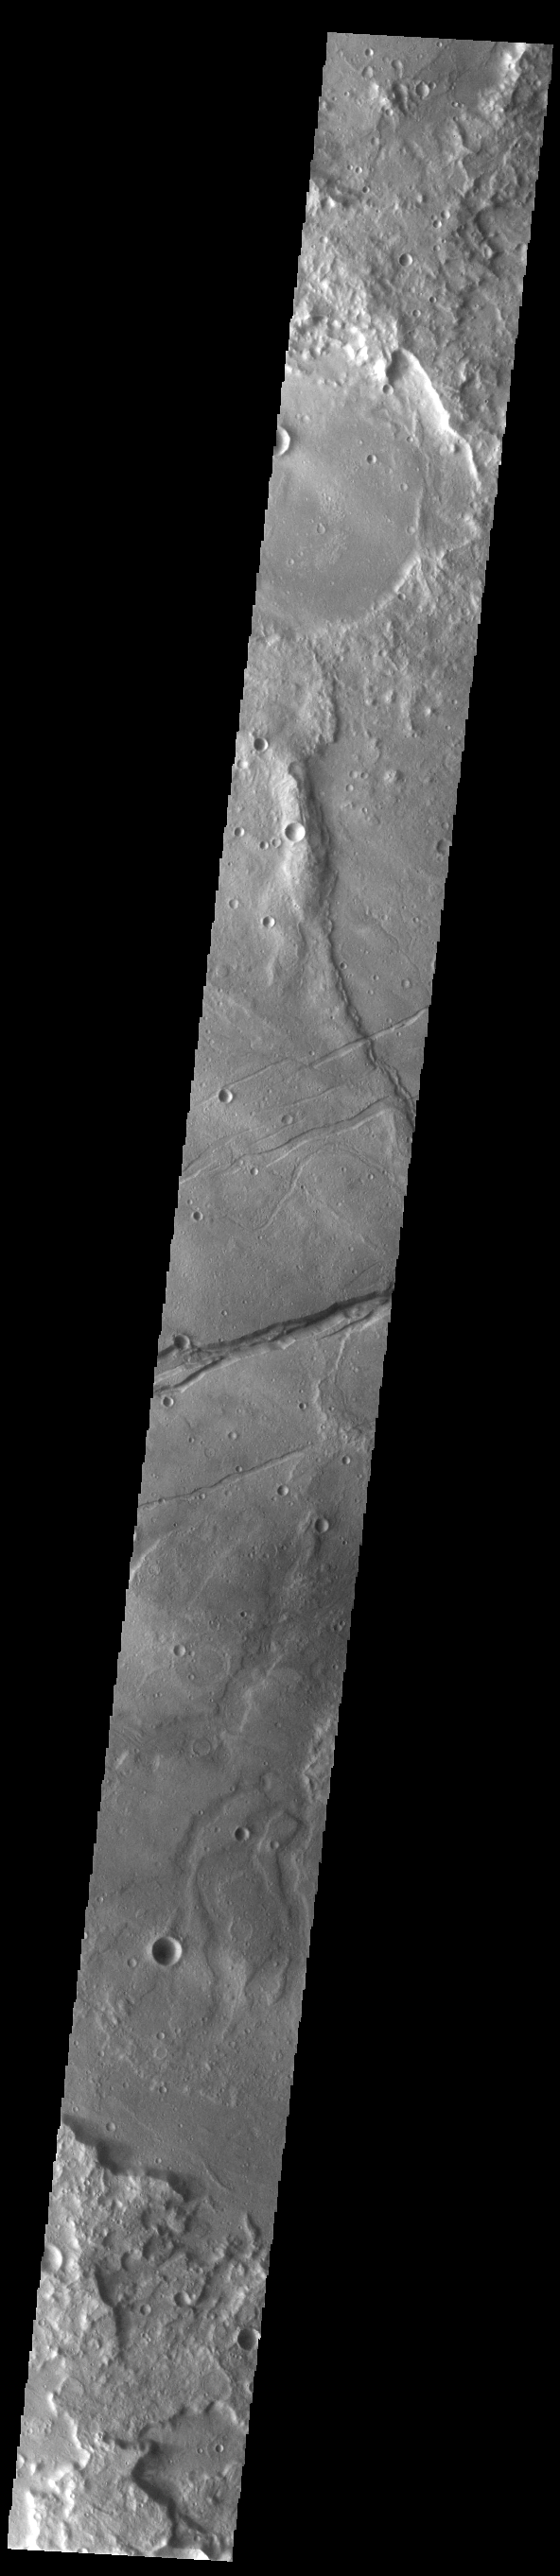

Sirenum Fossae

The linear depression in this VIS image is part of Sirenum Fossae. Depressions of this type are called graben, which form by the down drop of material between two parallel faults. The faults are caused by tectonic stresses in the region. The Sirenum Fossae graben are 2735km (1700 miles) long.

Credit: NASA/JPL-Caltech/ASU